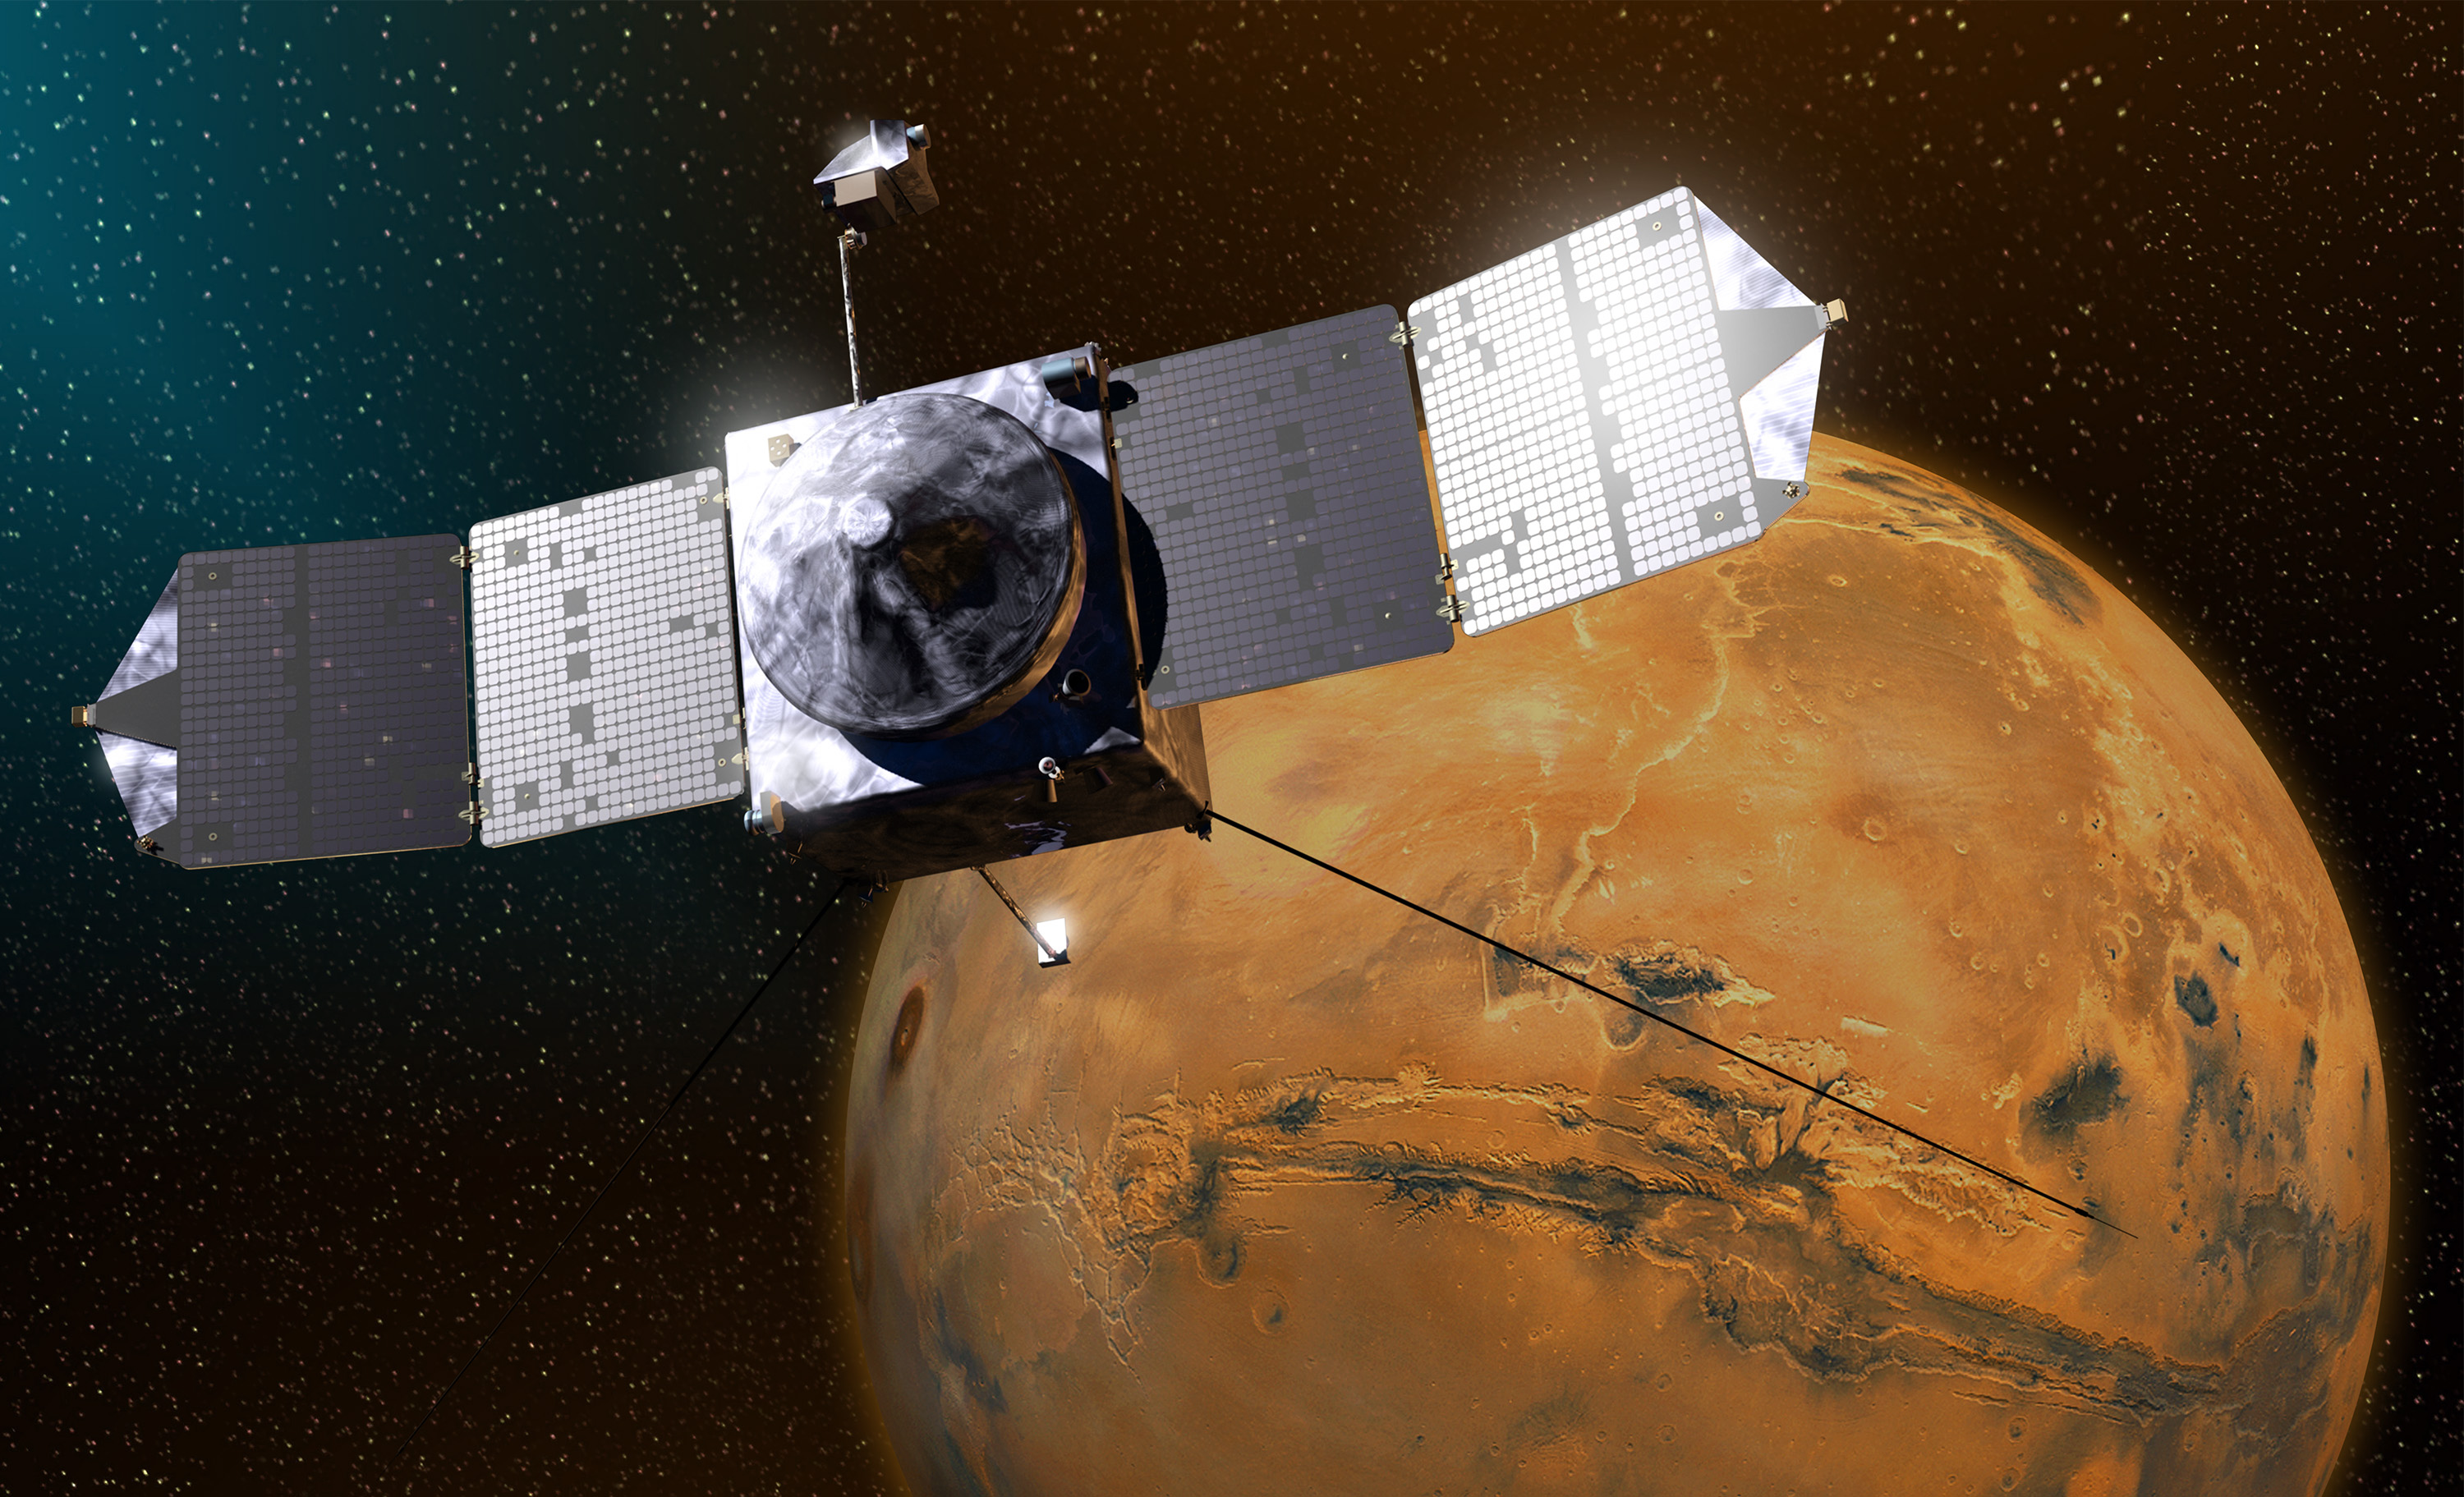

MAVEN (Artist’s Concept)

This artist’s concept depicts NASA’s Mars Atmosphere and Volatile EvolutioN (MAVEN) spacecraft near Mars.

NASA Goddard Space Flight Center in Greenbelt, Md., manages the MAVEN project for NASA’s Science Mission Directorate, Washington, and built some of the science instruments for the mission. MAVEN’s principal investigator is based at the University of Colorado’s Laboratory for Atmospheric and Space Physics in Boulder. The university provided science instruments and leads science operations, as well as education and public outreach, for the mission. Lockheed Martin Space Systems, Denver, built and operates the spacecraft. The University of California at Berkeley’s Space Sciences Laboratory provided instruments for the mission. JPL, a division of the California Institute of Technology in Pasadena, provides navigation support and Deep Space Network support, in addition to the Electra hardware and operations.

Credit: NASA/GSFC